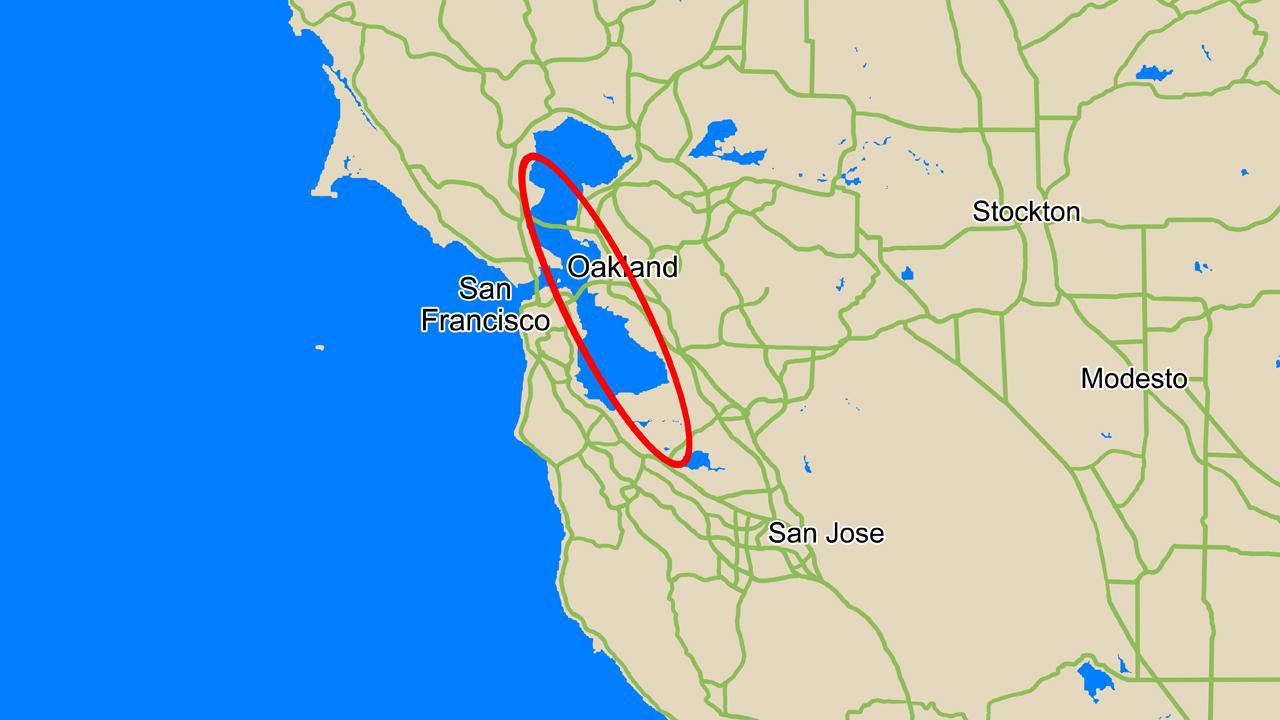

Phoenix Landing Ellipse Over San Francisco

This map compares the size of the area where NASA’s Phoenix Mars Lander is expected to land, called the landing ellipse (red), to the size of the San Francisco Bay Area.

Phoenix has a 99.9 percent probability of landing within the area denoted by its landing ellipse, a region in the northern plains of Mars centered at approximately 68 degrees north latitude, 233 degrees east longitude. The ellipse is about 70 kilometers (44 miles) long. Phoenix is most likely to land near the center of the ellipse, and least likely to land at its very edges.

The Phoenix Mission is led by the University of Arizona, Tucson, on behalf of NASA. Project management of the mission is by NASA’s Jet Propulsion Laboratory, Pasadena, Calif. Spacecraft development is by Lockheed Martin Space Systems, Denver.

Photojournal Note: As planned, the Phoenix lander, which landed May 25, 2008 23:53 UTC, ended communications in November 2008, about six months after landing, when its solar panels ceased operating in the dark Martian winter.

Credit: NASA/JPL-Caltech/University of Arizona